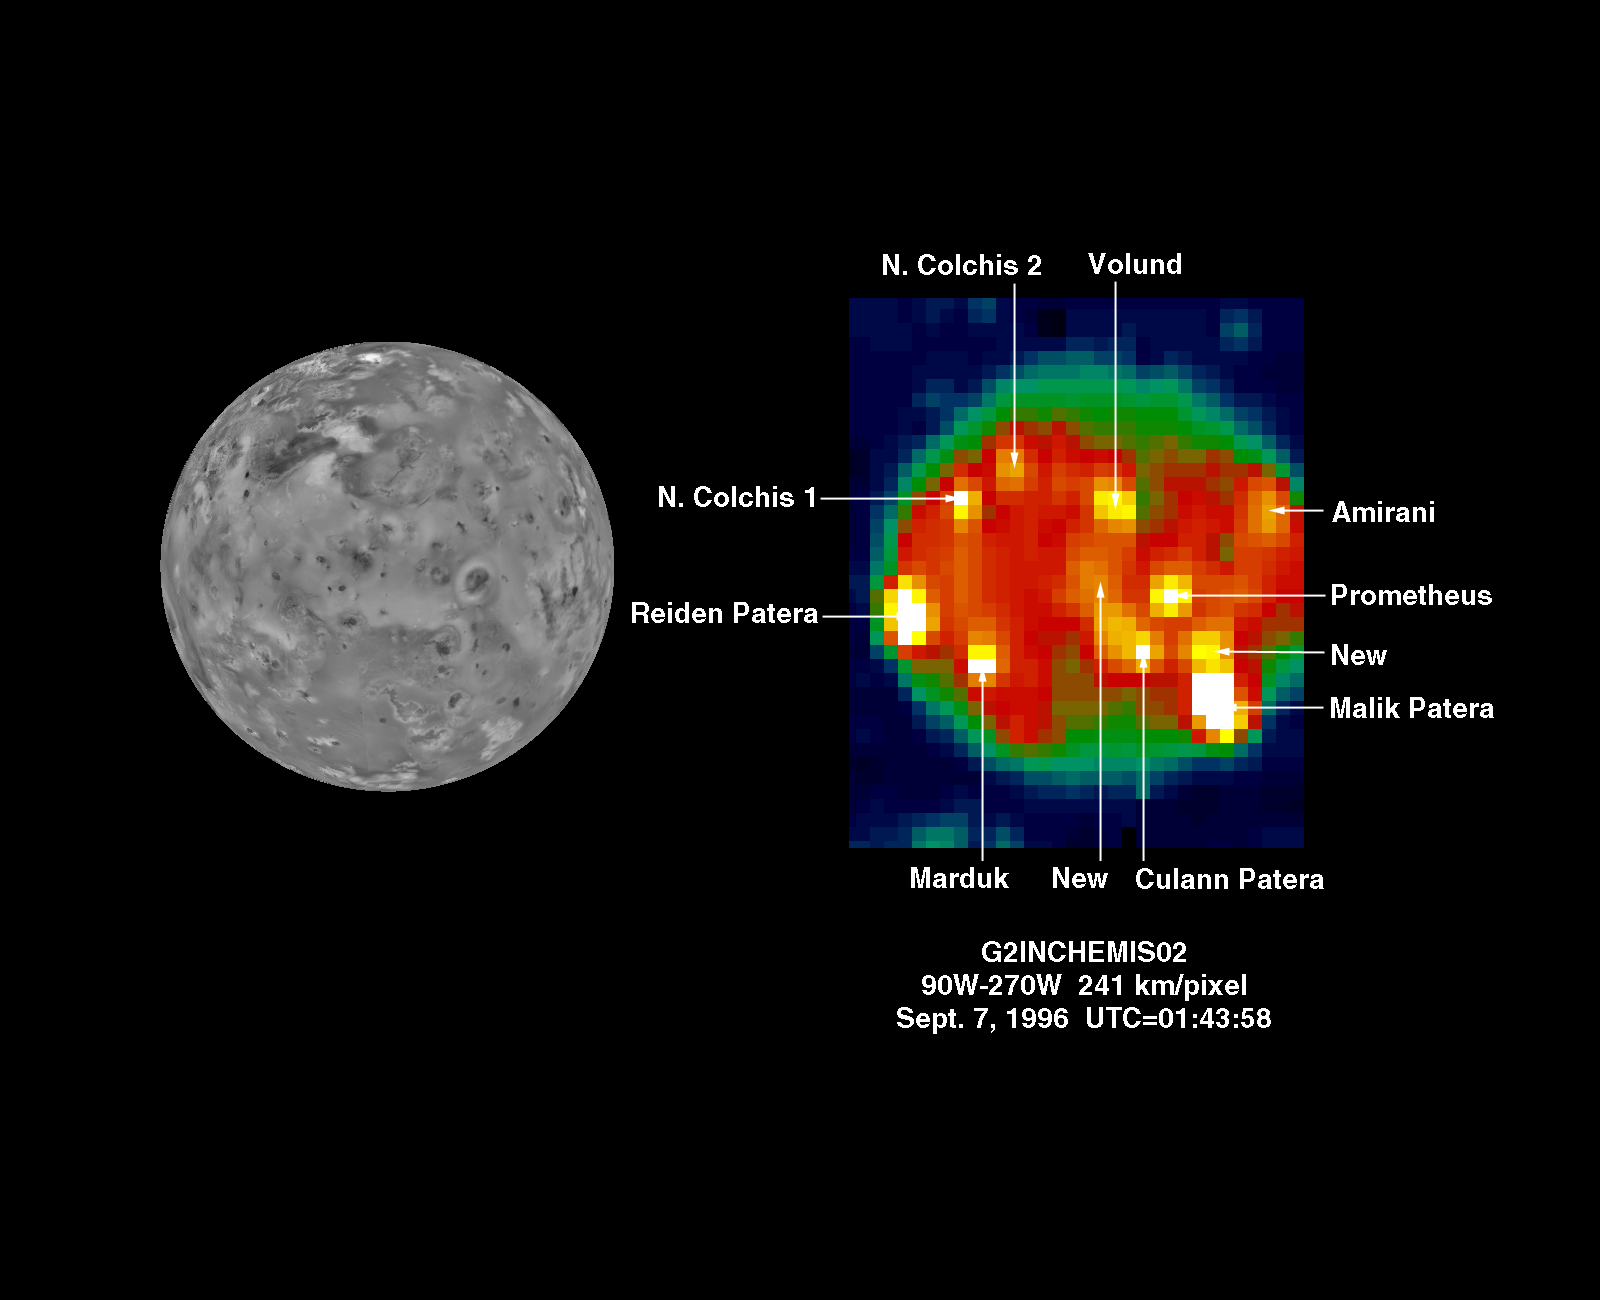

NIMS: hotspots on Io during G2 (continued)

This is another Near Infrared Mapping Spectrometer (NIMS) image of Io, taken during the G2 encounter in September 1996. This is a dayside image of Io (on the right) against the clouds of Jupiter (the blue background). On the left is a Voyager mosaic of Io with the same viewing geometry for comparison purposes. This NIMS data set has been processed to highlight the positions of hot spots on the surface of Io. At least 11 can be seen. Two of the hotspots are newly discovered by the NIMS instrument. Others correspond to sites of plume eruptions and volcanic calderas and volcanic flows. This image can be compared with the SSI image P-47971 released on October 23, 1996, which was taken almost exactly the same position.

The Jet Propulsion Laboratory, Pasadena, CA manages the mission for NASA’s Office of Space Science, Washington, DC.

Credit: NASA/JPL